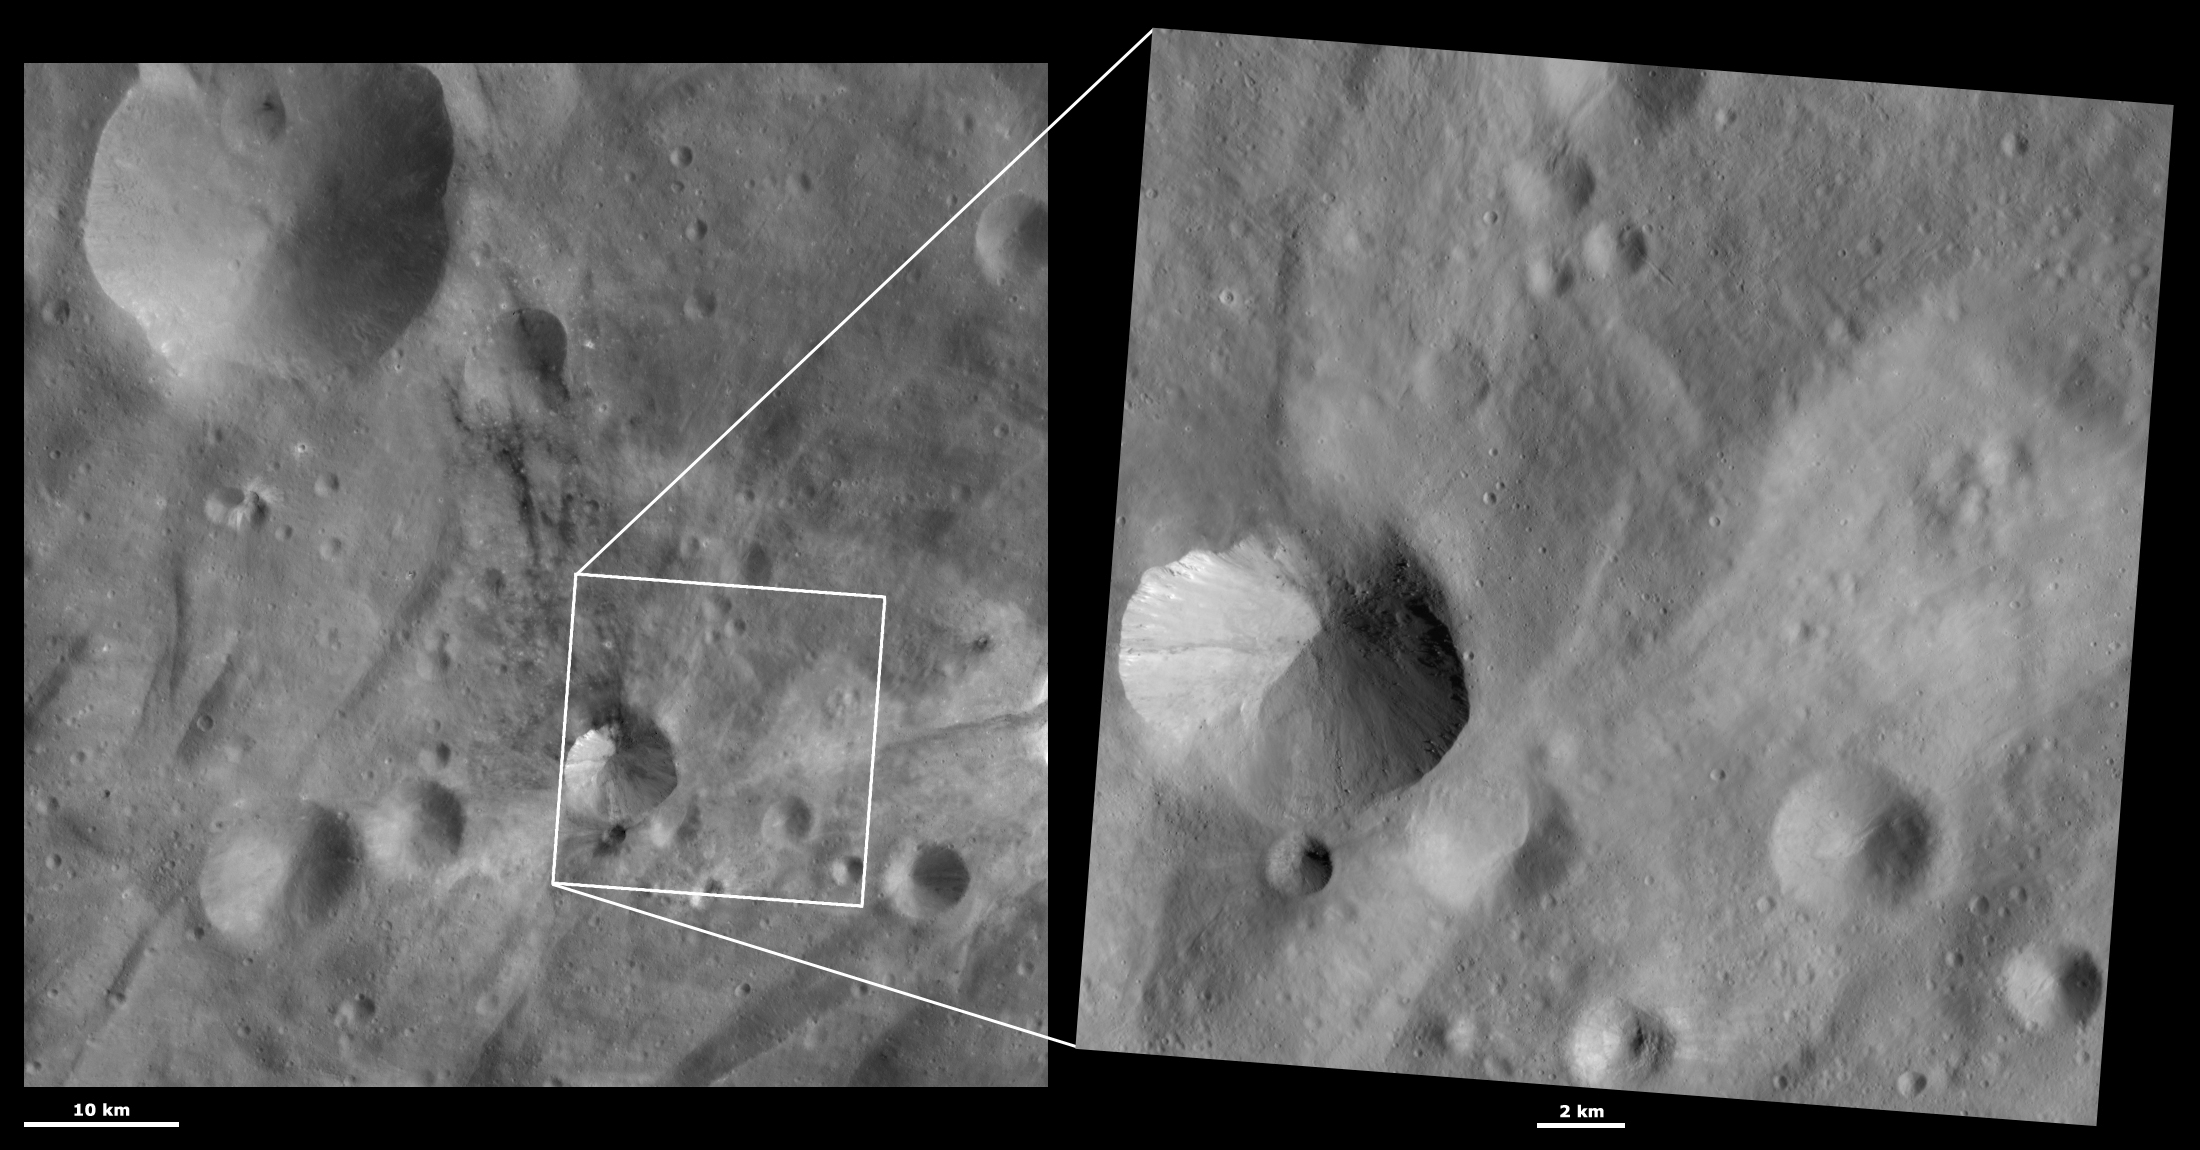

HAMO and LAMO Images of Sossia Crater

These Dawn framing camera (FC) images of Vesta show Sossia crater at both HAMO (high-altitude mapping orbit) and LAMO (low-altitude mapping orbit) resolutions. The left image is the HAMO image and the right image is the LAMO image. Sossia crater is in the bottom left quadrant of the LAMO image. The LAMO image is approximately three times better spatial resolution than the HAMO image. In images with higher spatial resolutions smaller objects can be better distinguished. The dark material around the small crater below Sossia and around the top rim of Sossia is less clearly seen in the LAMO image. This is probably due to the two images being taken under different illumination conditions because the visibility of Vesta’s dark material is quite dependent on the illumination conditions. But, many small boulders are visible on the right side of Sossia in the LAMO image. There are also narrow streaks of bright and dark material slumping towards the center of Sossia that are clear in the LAMO image and not in the HAMO image.

These images are located in Vesta’s Urbinia quadrangle, in Vesta’s southern hemisphere. NASA’s Dawn spacecraft obtained the left image with its framing camera on Oct. 25, 2011. This image was taken through the camera’s clear filter. The distance to the surface of Vesta is 700 kilometers (435 miles) and the image has a resolution of about 64 meters (210 feet) per pixel. This image was acquired during the HAMO (high-altitude mapping orbit) phase of the mission. NASA’s Dawn spacecraft obtained the right image with its framing camera on March 23, 2012. This image was taken through the camera’s clear filter. The distance to the surface of Vesta is 272 kilometers (169 miles) and the image has a resolution of about 23 meters (75 feet) per pixel. This image was acquired during the LAMO (low-altitude mapping orbit) phase of the mission.

The Dawn mission to Vesta and Ceres is managed by NASA’s Jet Propulsion Laboratory, a division of the California Institute of Technology in Pasadena, for NASA’s Science Mission Directorate, Washington D.C. UCLA is responsible for overall Dawn mission science. The Dawn framing cameras have been developed and built under the leadership of the Max Planck Institute for Solar System Research, Katlenburg-Lindau, Germany, with significant contributions by DLR German Aerospace Center, Institute of Planetary Research, Berlin, and in coordination with the Institute of Computer and Communication Network Engineering, Braunschweig. The framing camera project is funded by the Max Planck Society, DLR, and NASA/JPL.

Credit: NASA/JPL-Caltech/UCLA/MPS/DLR/IDA